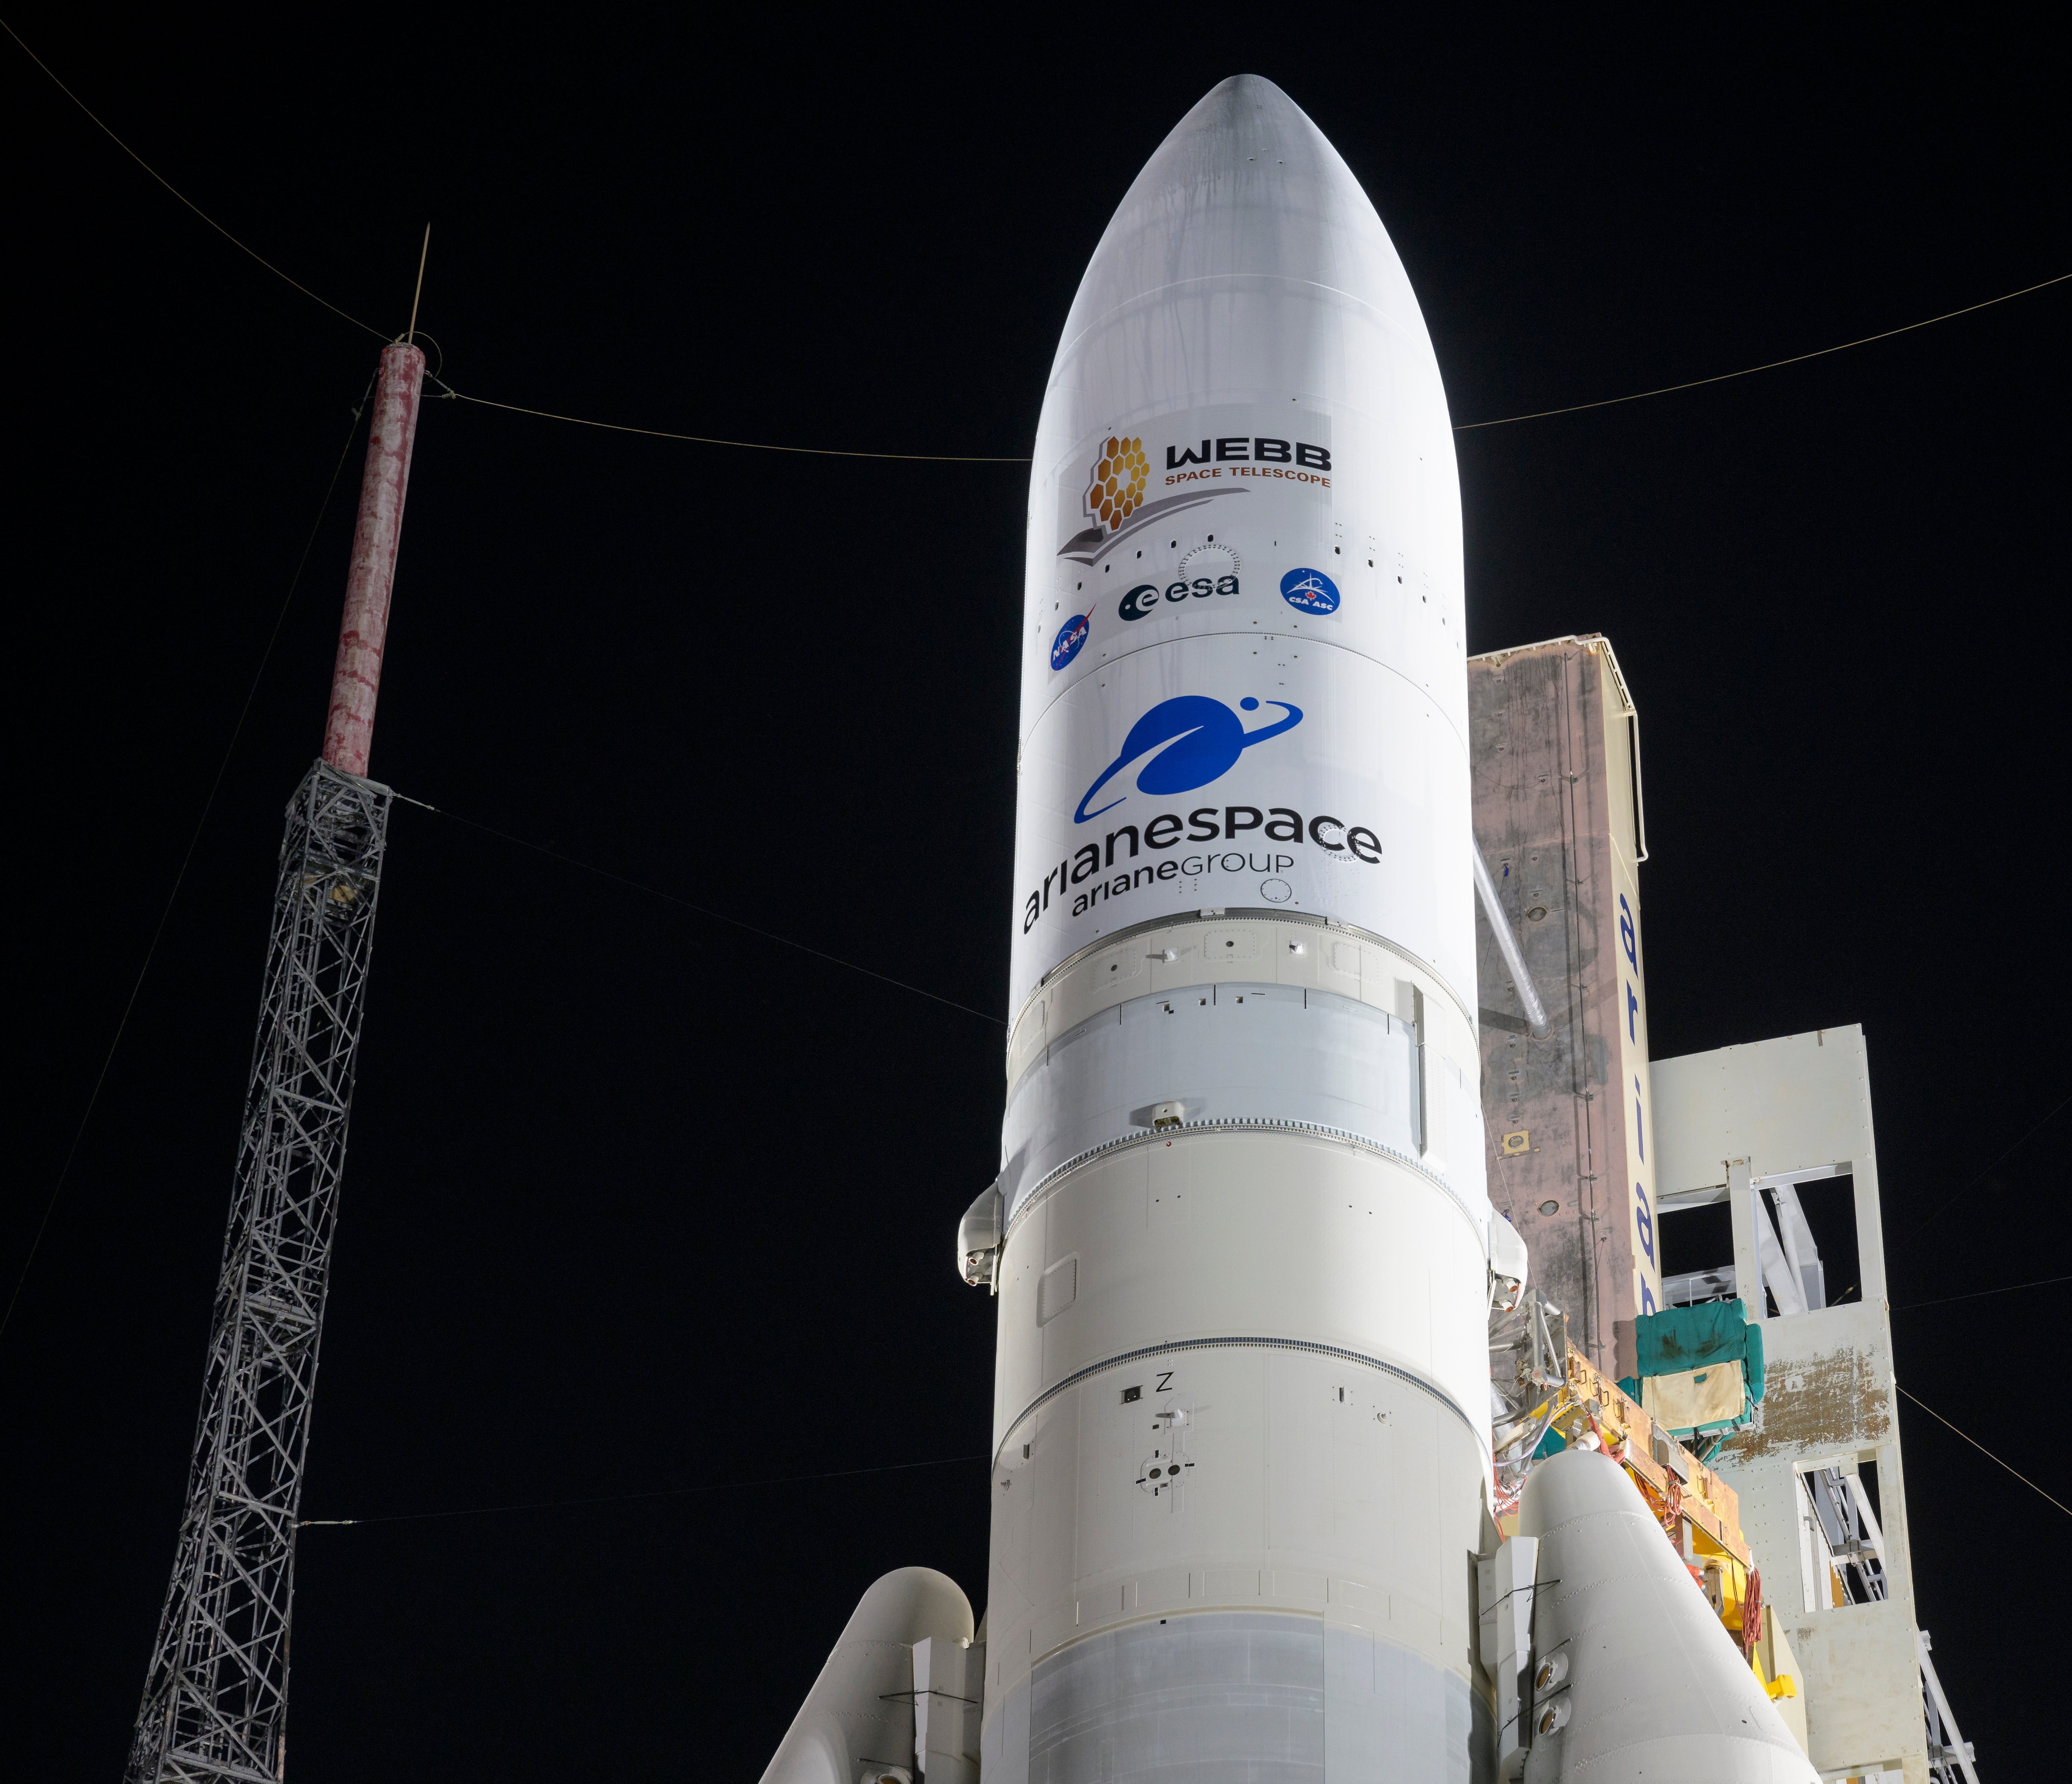

Ariane 5 with James Webb Space Telescope Prelaunch

Arianespace's Ariane 5 rocket with NASA’s James Webb Space Telescope onboard, is seen at the launch pad, Thursday, Dec. 23, 2021, at Europe’s Spaceport, the Guiana Space Center in Kourou, French Guiana. The James Webb Space Telescope (sometimes called JWST or Webb) is a large infrared telescope with a 21.3 foot (6.5 meter) primary mirror. The observatory will study every phase of cosmic history—from within our solar system to the most distant observable galaxies in the early universe.

Credit: NASA/Bill Ingalls